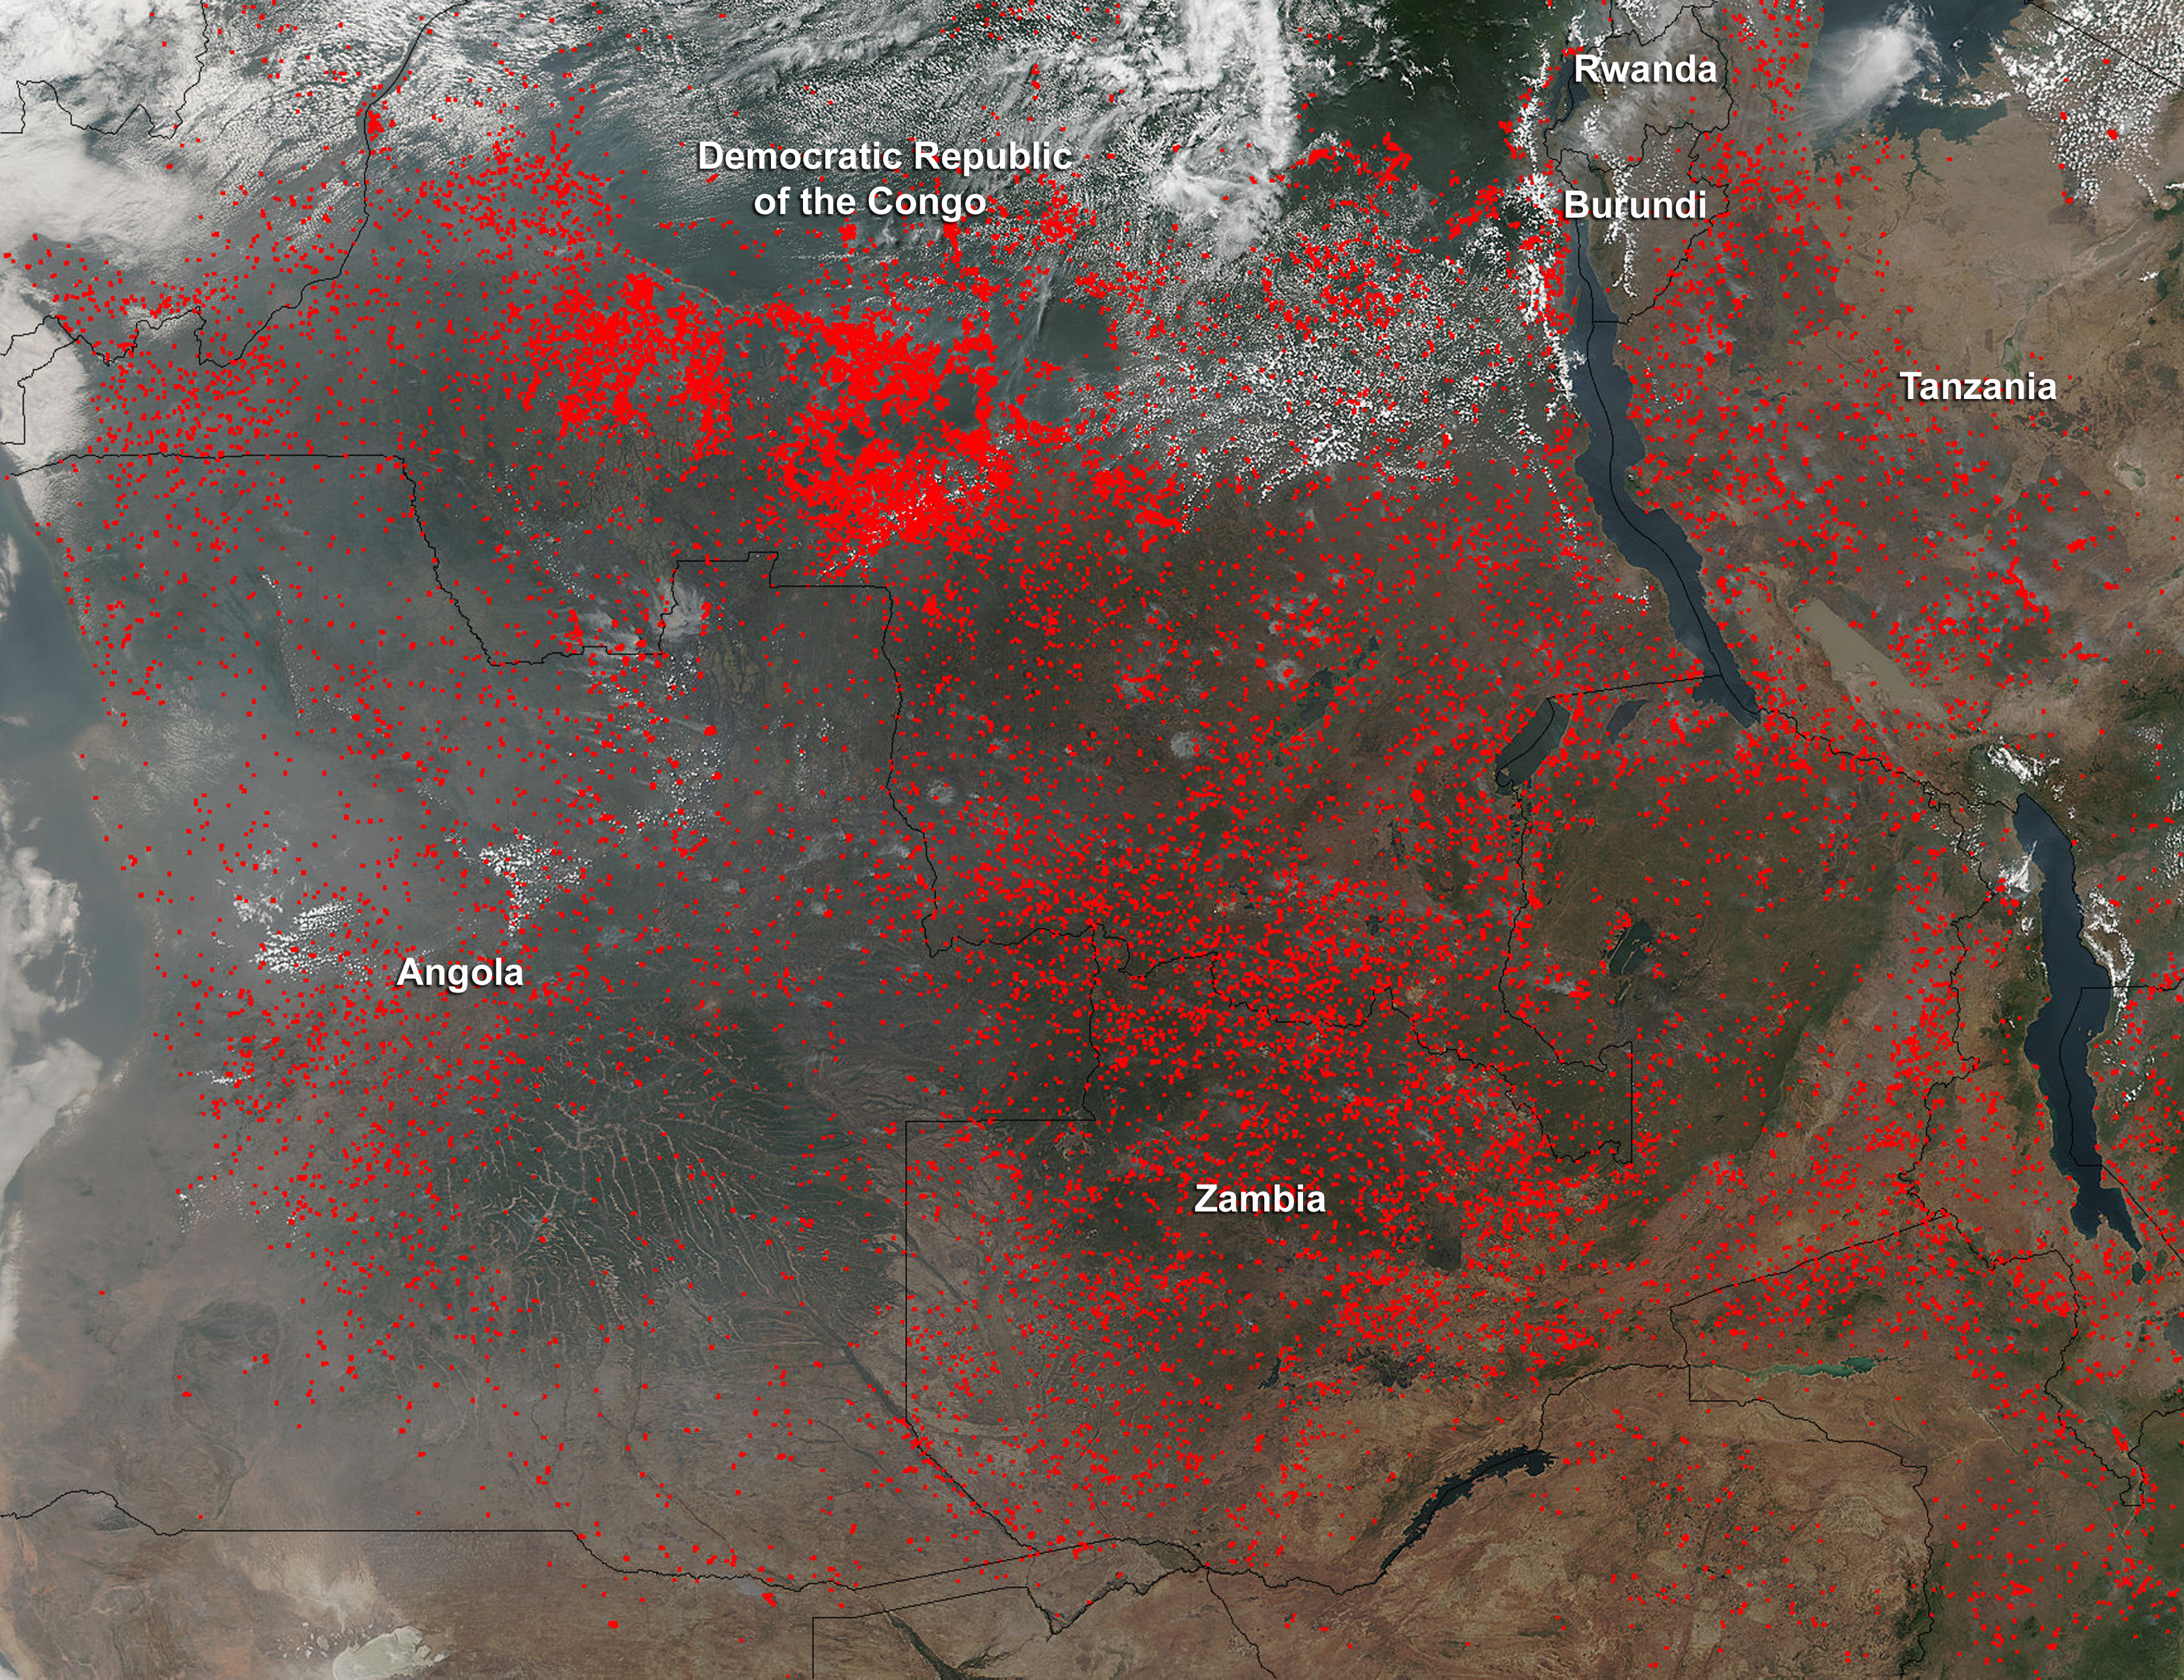

Fires in Central Africa

Widespread agricultural burning continues throughout central Africa. Smoke and fires in several countries were seen by the Suomi NPP satellite. Most of the fires were burning in the southern region of the Democratic Republic of the Congo, Tanzania, Zambia and Angola. NASA-NOAA's Suomi NPP satellite's Visible Infrared Imaging Radiometer Suite (VIIRS) instrument captured a look at multiple fires and smoke on August 1 at 7:55 a.m. EDT (11:55 UTC). Actively burning areas, detected by VIIRS are outlined in red.

Credit: NASA/Jeff Schmaltz/NASA Goddard Rapid Response Team